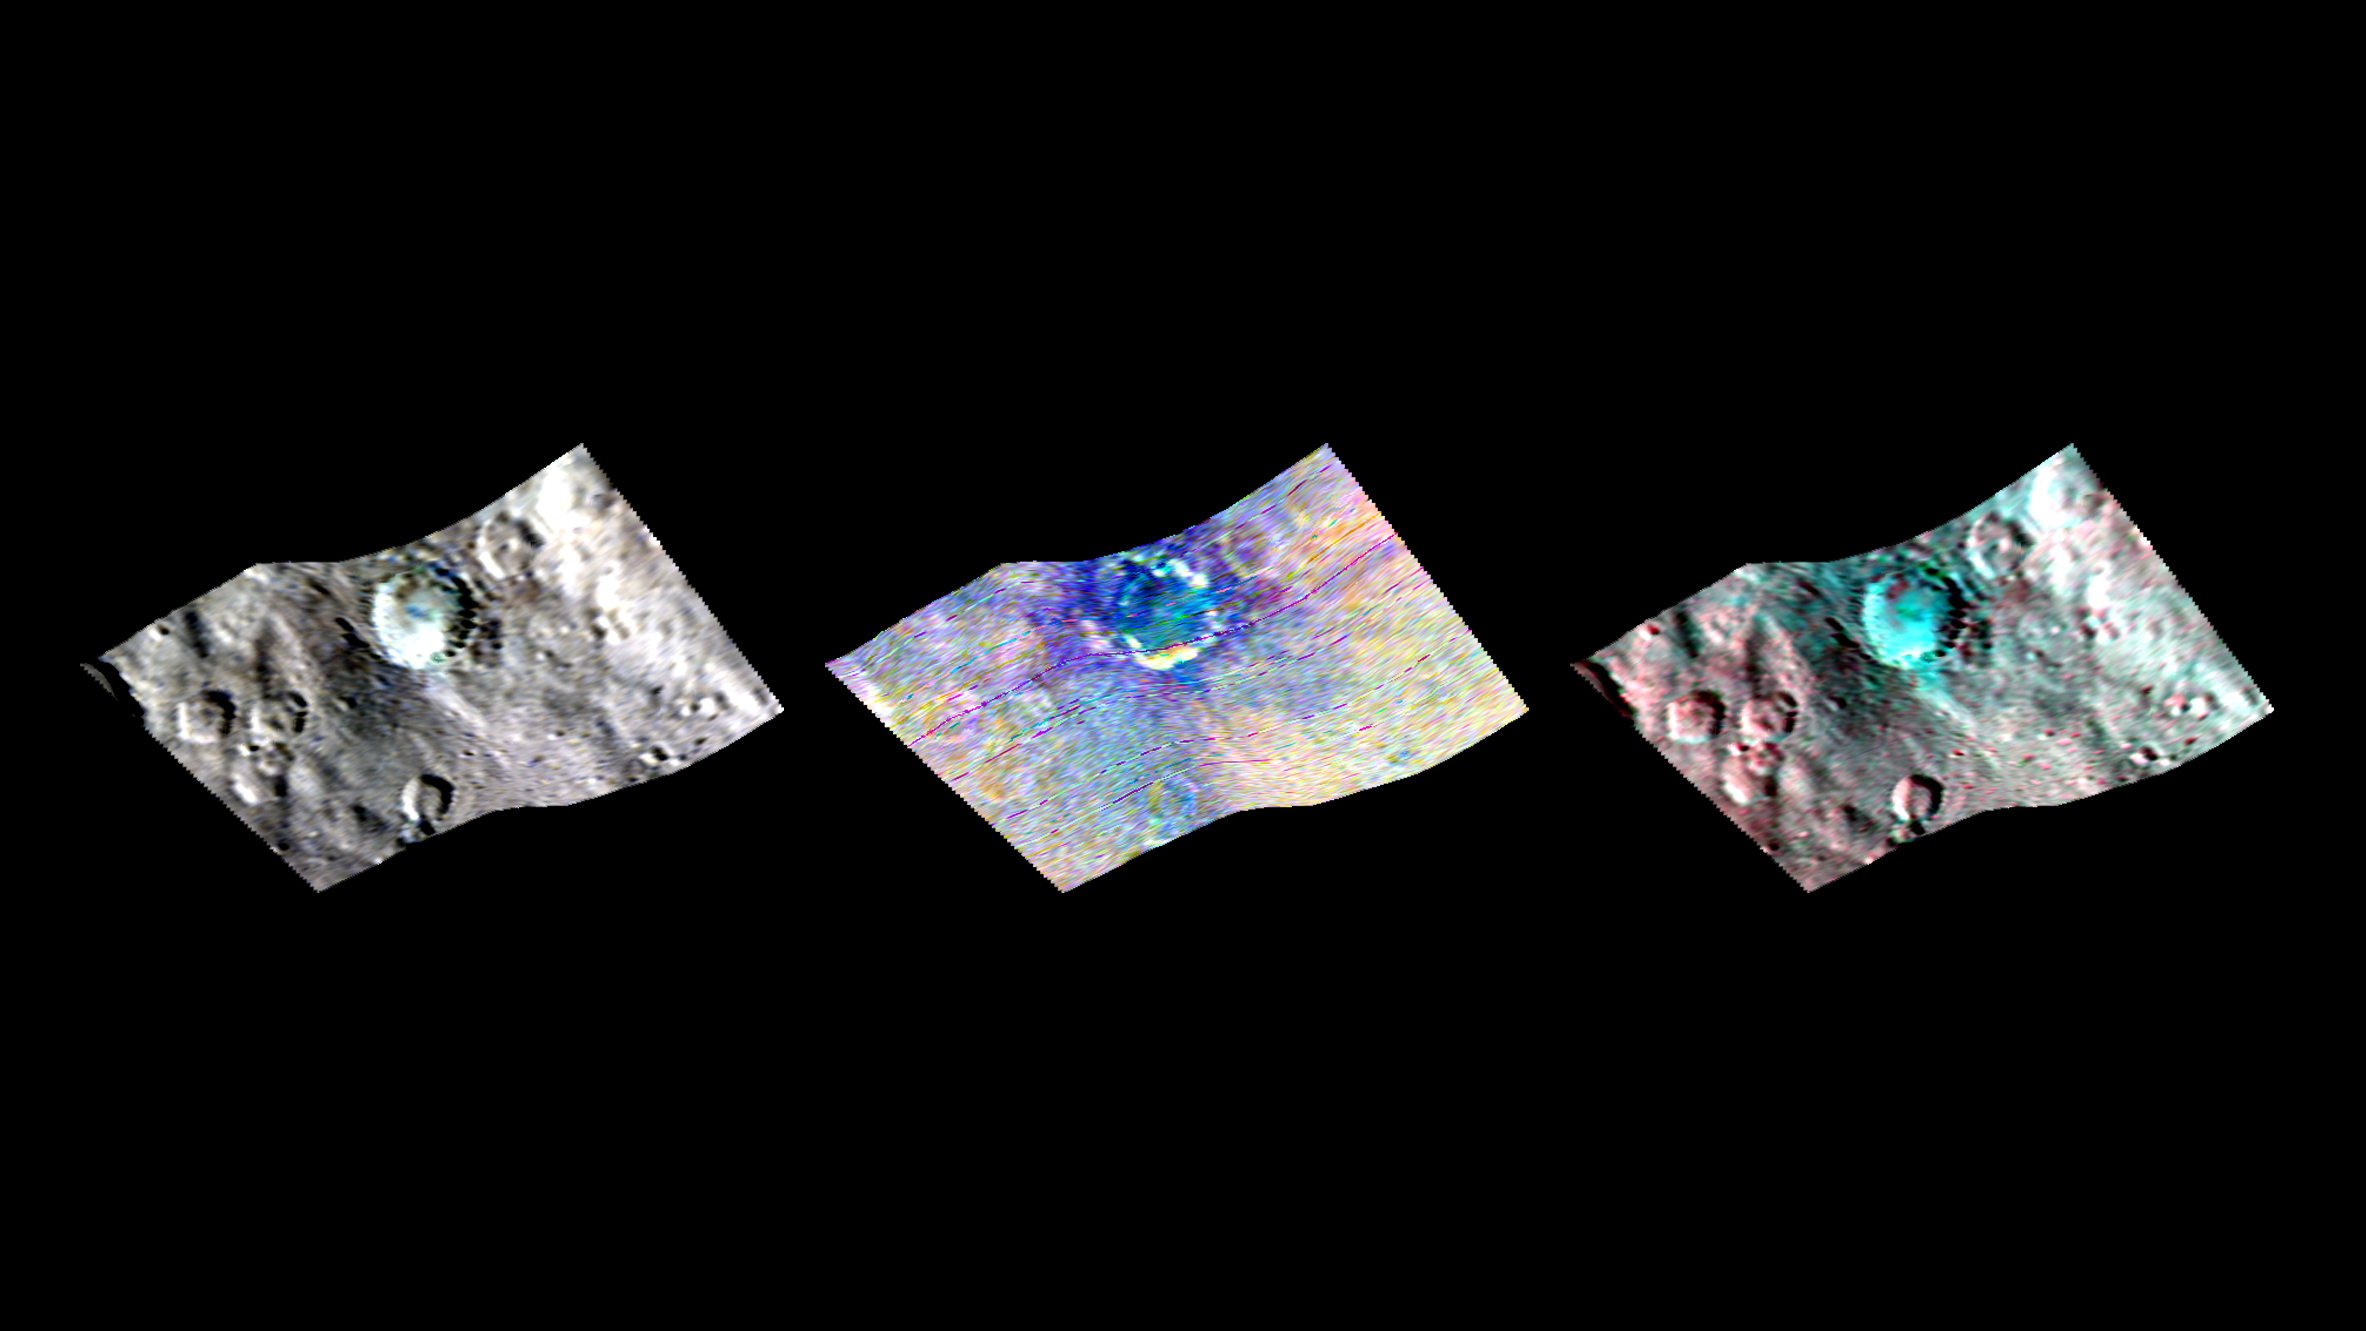

Haulani Crater in Infrared

Ceres’ Haulani Crater (21 miles, 34 kilometers wide) is shown in these views from the visible and infrared mapping spectrometer (VIR) aboard NASA’s Dawn spacecraft. These views reveal variations in the region’s brightness, mineralogy and temperature at infrared wavelengths.

The image at far left shows brightness variations in Haulani. Light with a wavelength of 1200 nanometers is shown in blue, 1900 nanometers in green and 2300 nanometers in red.

The view at center is a false color image, highlighting differences in the types of rock and ejected material around the crater. Scientists see this as evidence that the material in this area is not uniform, and that the crater’s interior has a different composition than its surroundings. This is what scientists call a color ratio image (blue: 3200/3300 nanometers, green: 2900/3100 nanometers, red: 2600/2700 nanometers).

The image at right shows information related to temperature. Bluer regions are colder zones and redder regions are warmer. The colors demonstrate that the interior of Haulani appears colder than its surroundings. Light with a wavelength of 2700 nanometers is shown in blue, 2000 nanometers in green and 5000 nanometers in red.

These images were obtained during Dawn’s high-altitude mapping orbit (HAMO) on Sept. 5, 2015, at a distance of 915 miles (1,470 kilometers) from Ceres. Image resolution is 1,210 feet (370 meters) per pixel.

Dawn’s mission is managed by JPL for NASA’s Science Mission Directorate in Washington. Dawn is a project of the directorate’s Discovery Program, managed by NASA’s Marshall Space Flight Center in Huntsville, Alabama. UCLA is responsible for overall Dawn mission science. Orbital ATK, Inc., in Dulles, Virginia, designed and built the spacecraft. The German Aerospace Center, the Max Planck Institute for Solar System Research, the Italian Space Agency and the Italian National Astrophysical Institute are international partners on the mission team.

Credit: NASA/JPL-Caltech/UCLA/ASI/INAF